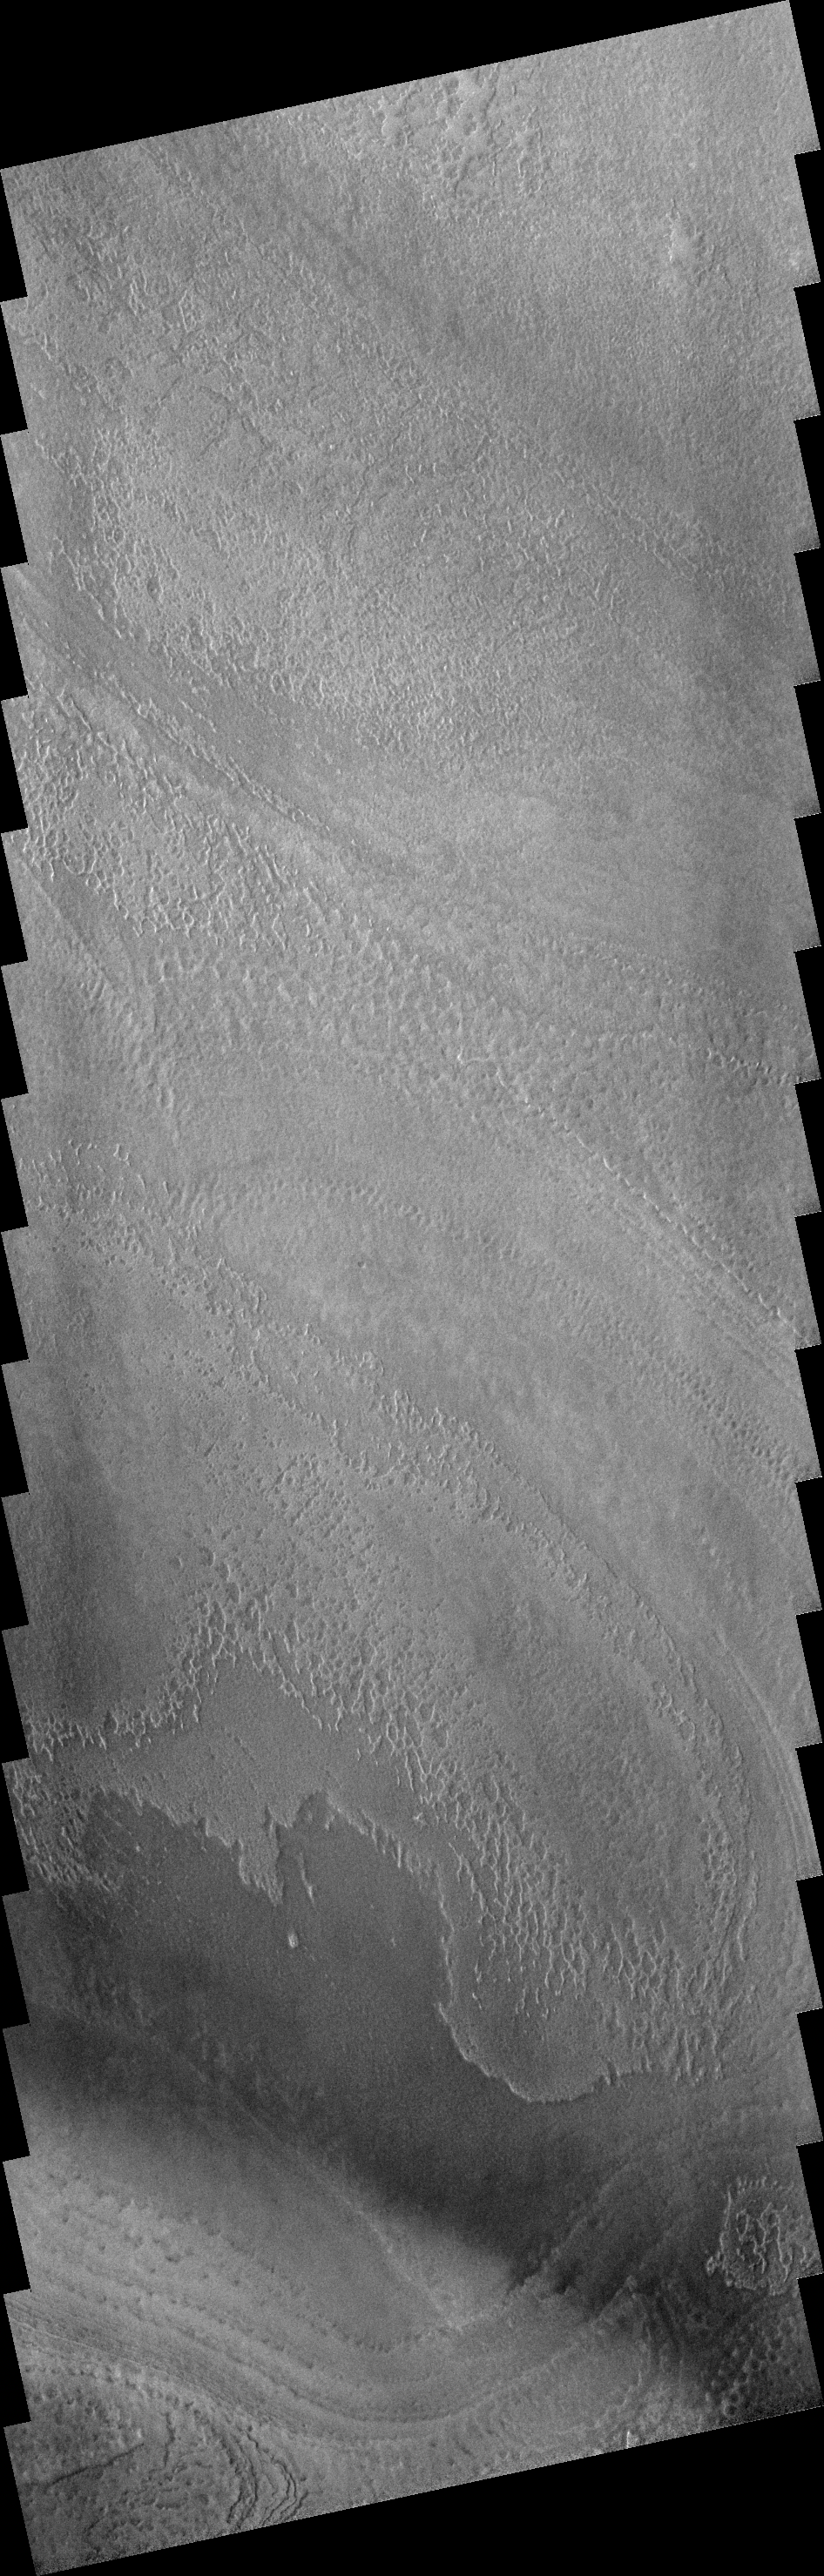

Surface Texture

Now that all the frost is gone, the south polar region is exhibiting more than just layering and surface markings. As this image shows, the polar surface is not smooth at this resolution.

Image information: VIS instrument. Latitude 85.9S, Longitude 192.5E. 17 meter/pixel resolution.

Note: this THEMIS visual image has not been radiometrically nor geometrically calibrated for this preliminary release. An empirical correction has been performed to remove instrumental effects. A linear shift has been applied in the cross-track and down-track direction to approximate spacecraft and planetary motion. Fully calibrated and geometrically projected images will be released through the Planetary Data System in accordance with Project policies at a later time.

NASA’s Jet Propulsion Laboratory manages the 2001 Mars Odyssey mission for NASA’s Office of Space Science, Washington, D.C. The Thermal Emission Imaging System (THEMIS) was developed by Arizona State University, Tempe, in collaboration with Raytheon Santa Barbara Remote Sensing. The THEMIS investigation is led by Dr. Philip Christensen at Arizona State University. Lockheed Martin Astronautics, Denver, is the prime contractor for the Odyssey project, and developed and built the orbiter. Mission operations are conducted jointly from Lockheed Martin and from JPL, a division of the California Institute of Technology in Pasadena.

Credit: NASA/JPL/ASU